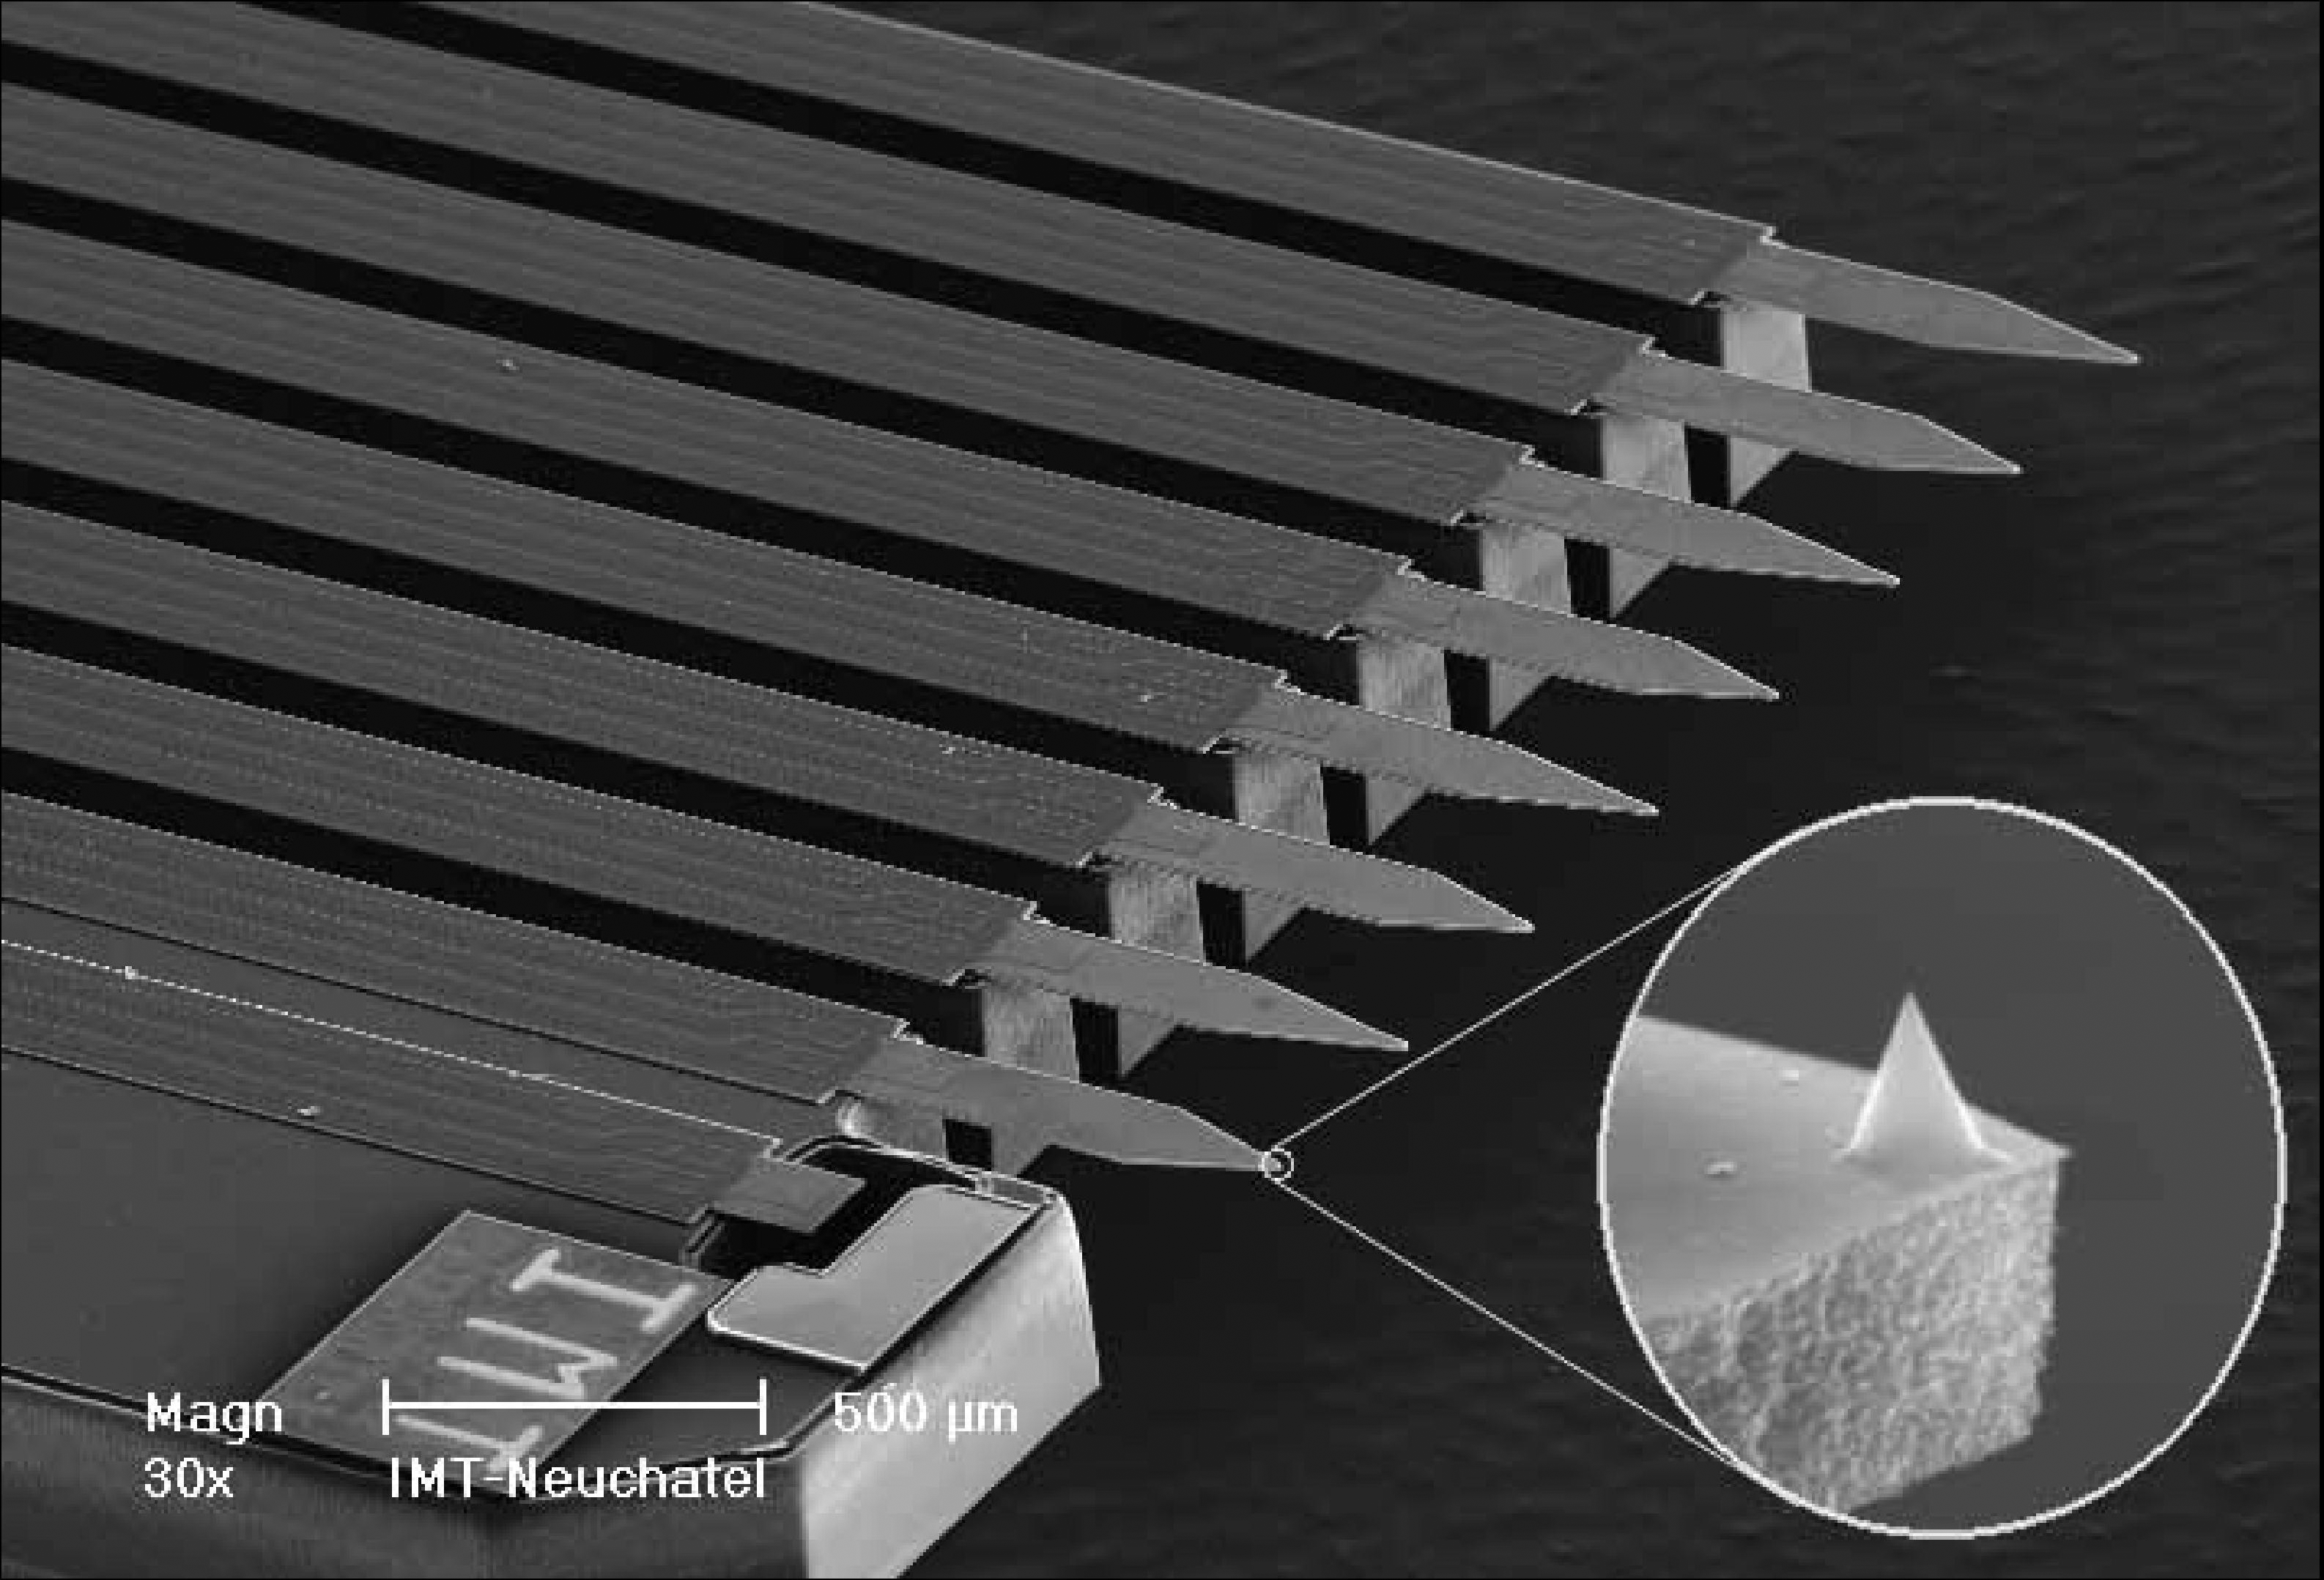

Sharp Tips on the Atomic Force Microscope

This image shows the eight sharp tips of the NASA’s Phoenix Mars Lander’s Atomic Force Microscope, or AFM. The AFM is part of Phoenix’s Microscopy, Electrochemistry, and Conductivity Analyzer, or MECA.

The microscope maps the shape of particles in three dimensions by scanning them with one of the tips at the end of a beam. For the AFM image taken, the tip at the end of the upper right beam was used. The tip pointing up in the enlarged image is the size of a smoke particle at its base, or 2 microns. This image was taken with a scanning electron microscope before Phoenix launched on August 4, 2007.

The AFM was developed by a Swiss-led consortium in collaboration with Imperial College London.

The Phoenix Mission is led by the University of Arizona, Tucson, on behalf of NASA. Project management of the mission is by NASA’s Jet Propulsion Laboratory, Pasadena, Calif. Spacecraft development is by Lockheed Martin Space Systems, Denver.

Photojournal Note: As planned, the Phoenix lander, which landed May 25, 2008 23:53 UTC, ended communications in November 2008, about six months after landing, when its solar panels ceased operating in the dark Martian winter.

Credit: NASA/JPL-Caltech/University of Arizona/University of Neuchatel